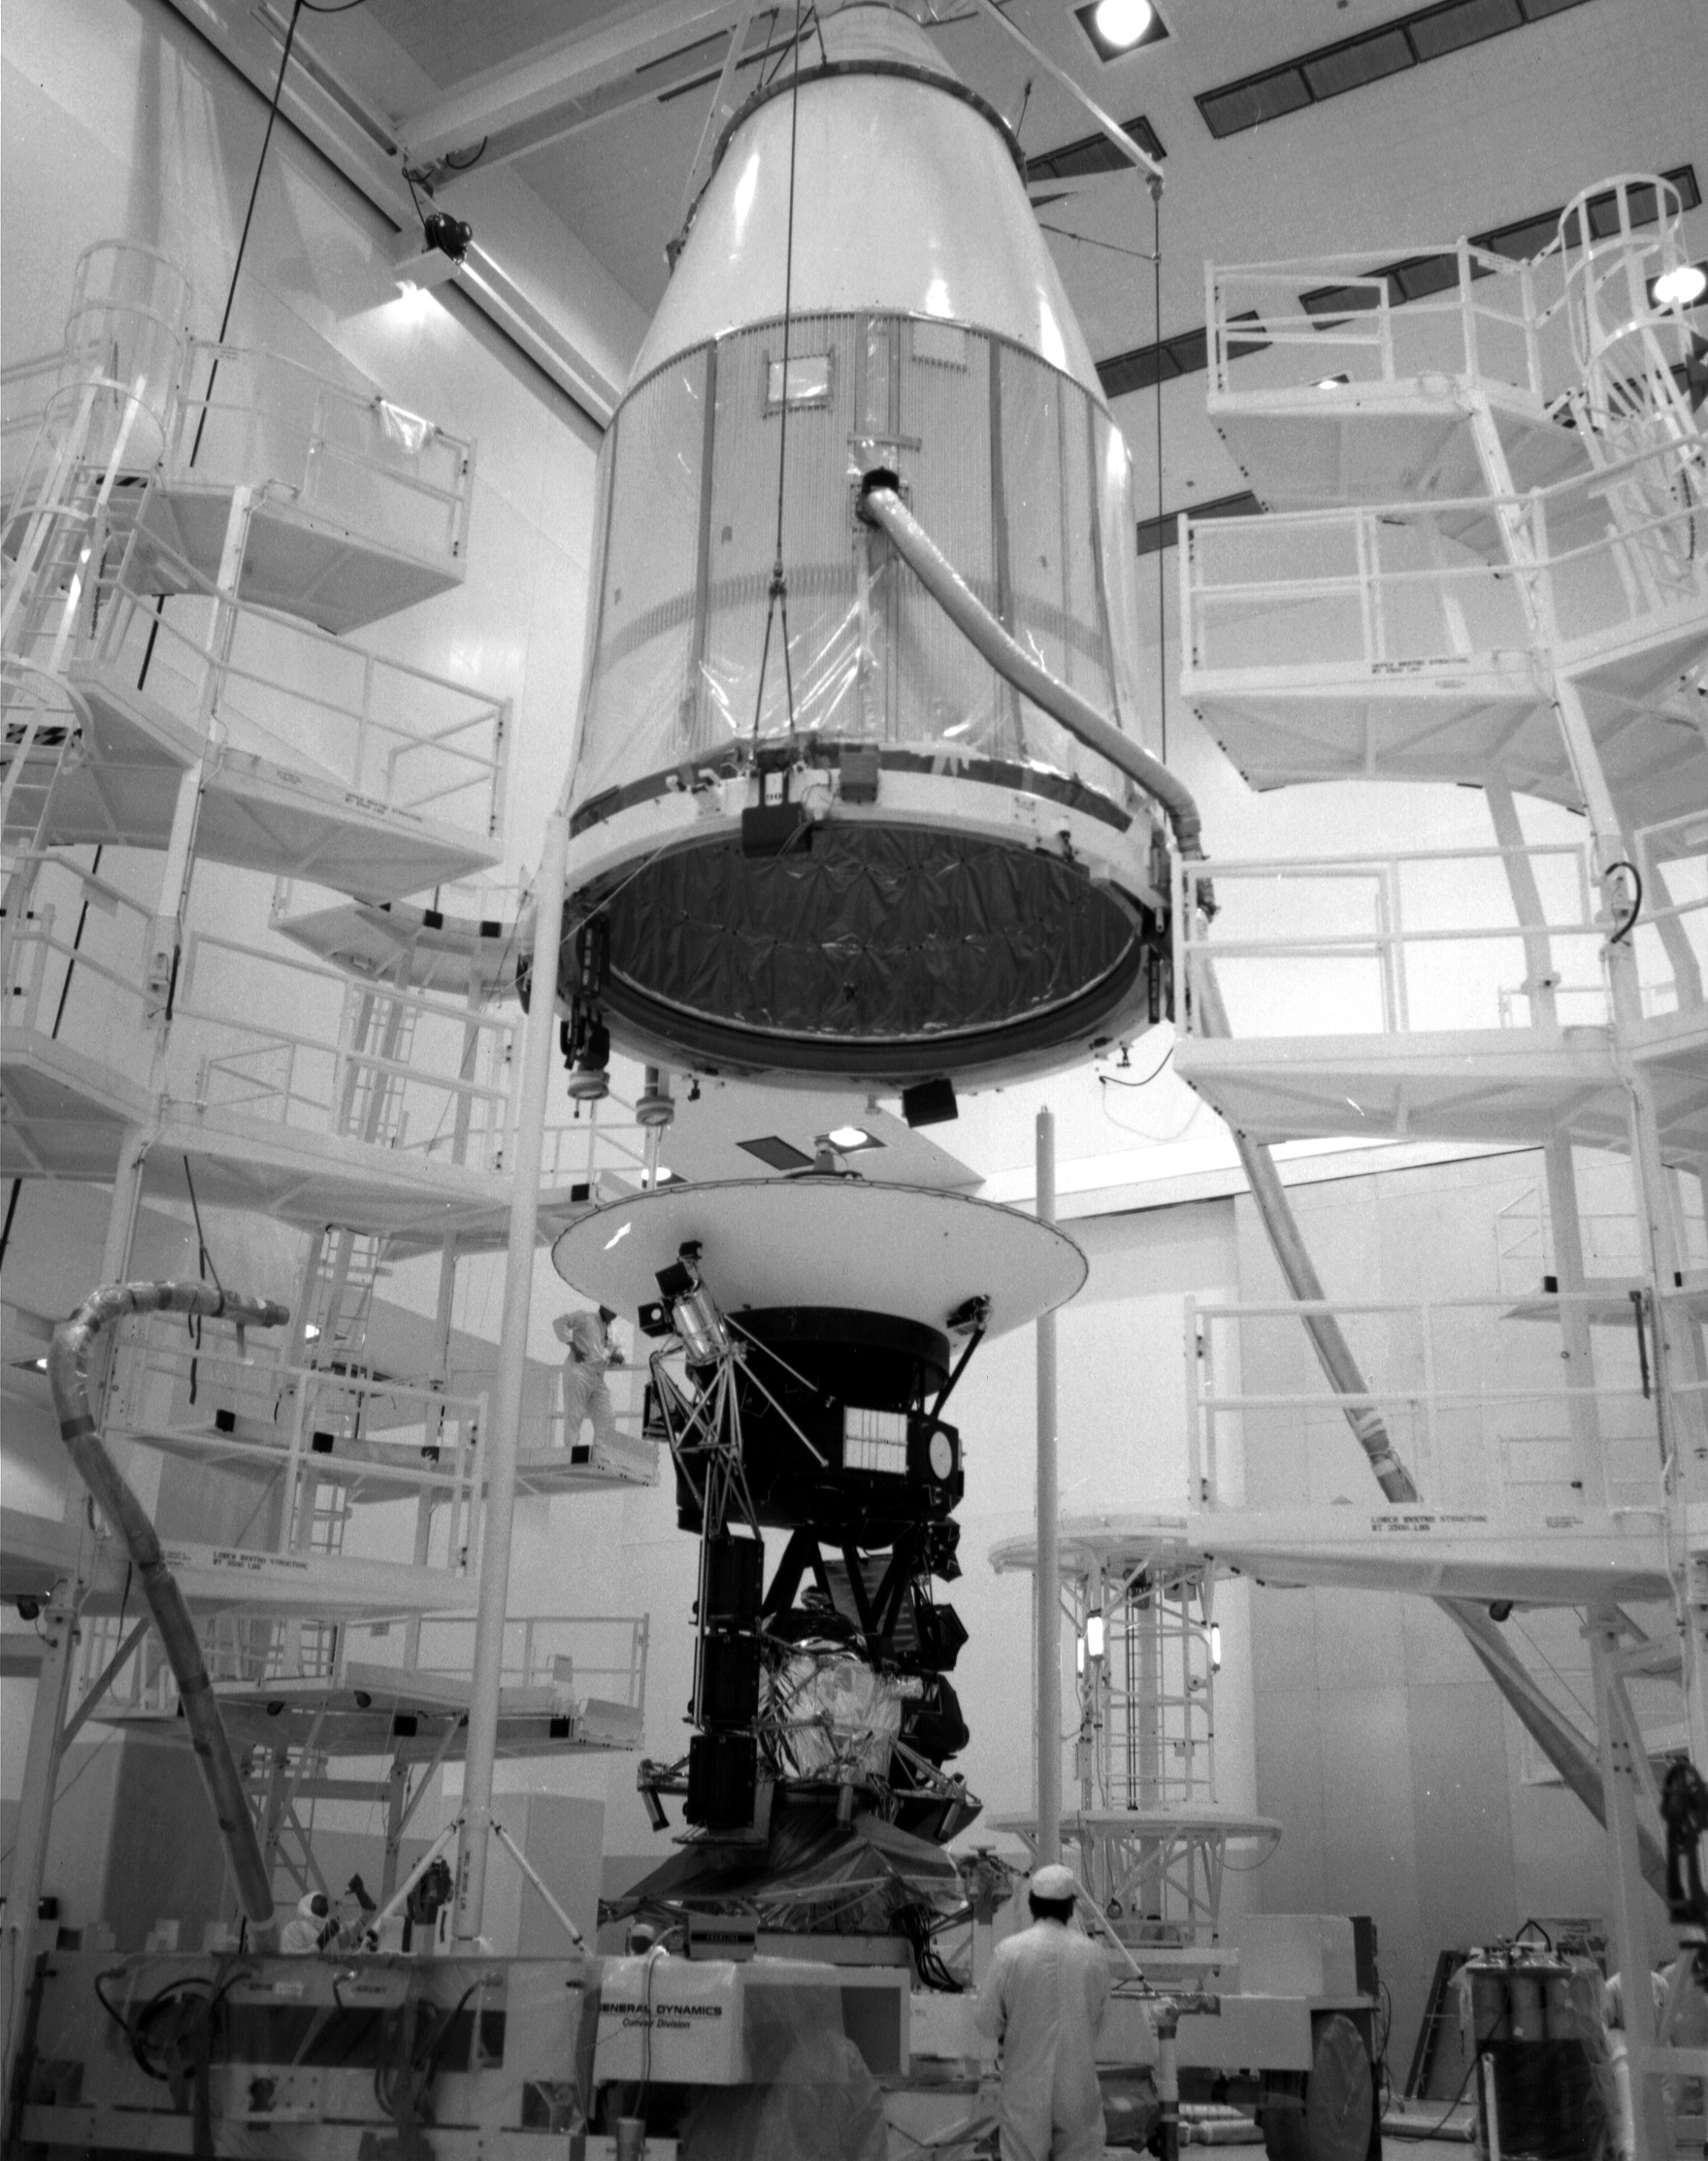

Voyager 2 Encapsulation

The Voyager 2 spacecraft, which was the first of the two Voyagers to launch, is seen at the Spacecraft Assembly and Encapsulation Facility-1 at NASA’s Kennedy Space Center in Cape Canaveral, Florida. This archival photo is from August 1977. The spacecraft was put into this shroud on August 2, 1977, to protect it during flight through the atmosphere.

Voyager is managed for NASA by NASA’s Jet Propulsion Laboratory, Pasadena, California. JPL is a division of the California Institute of Technology, Pasadena.

Credit: NASA/JPL-Caltech/KSC